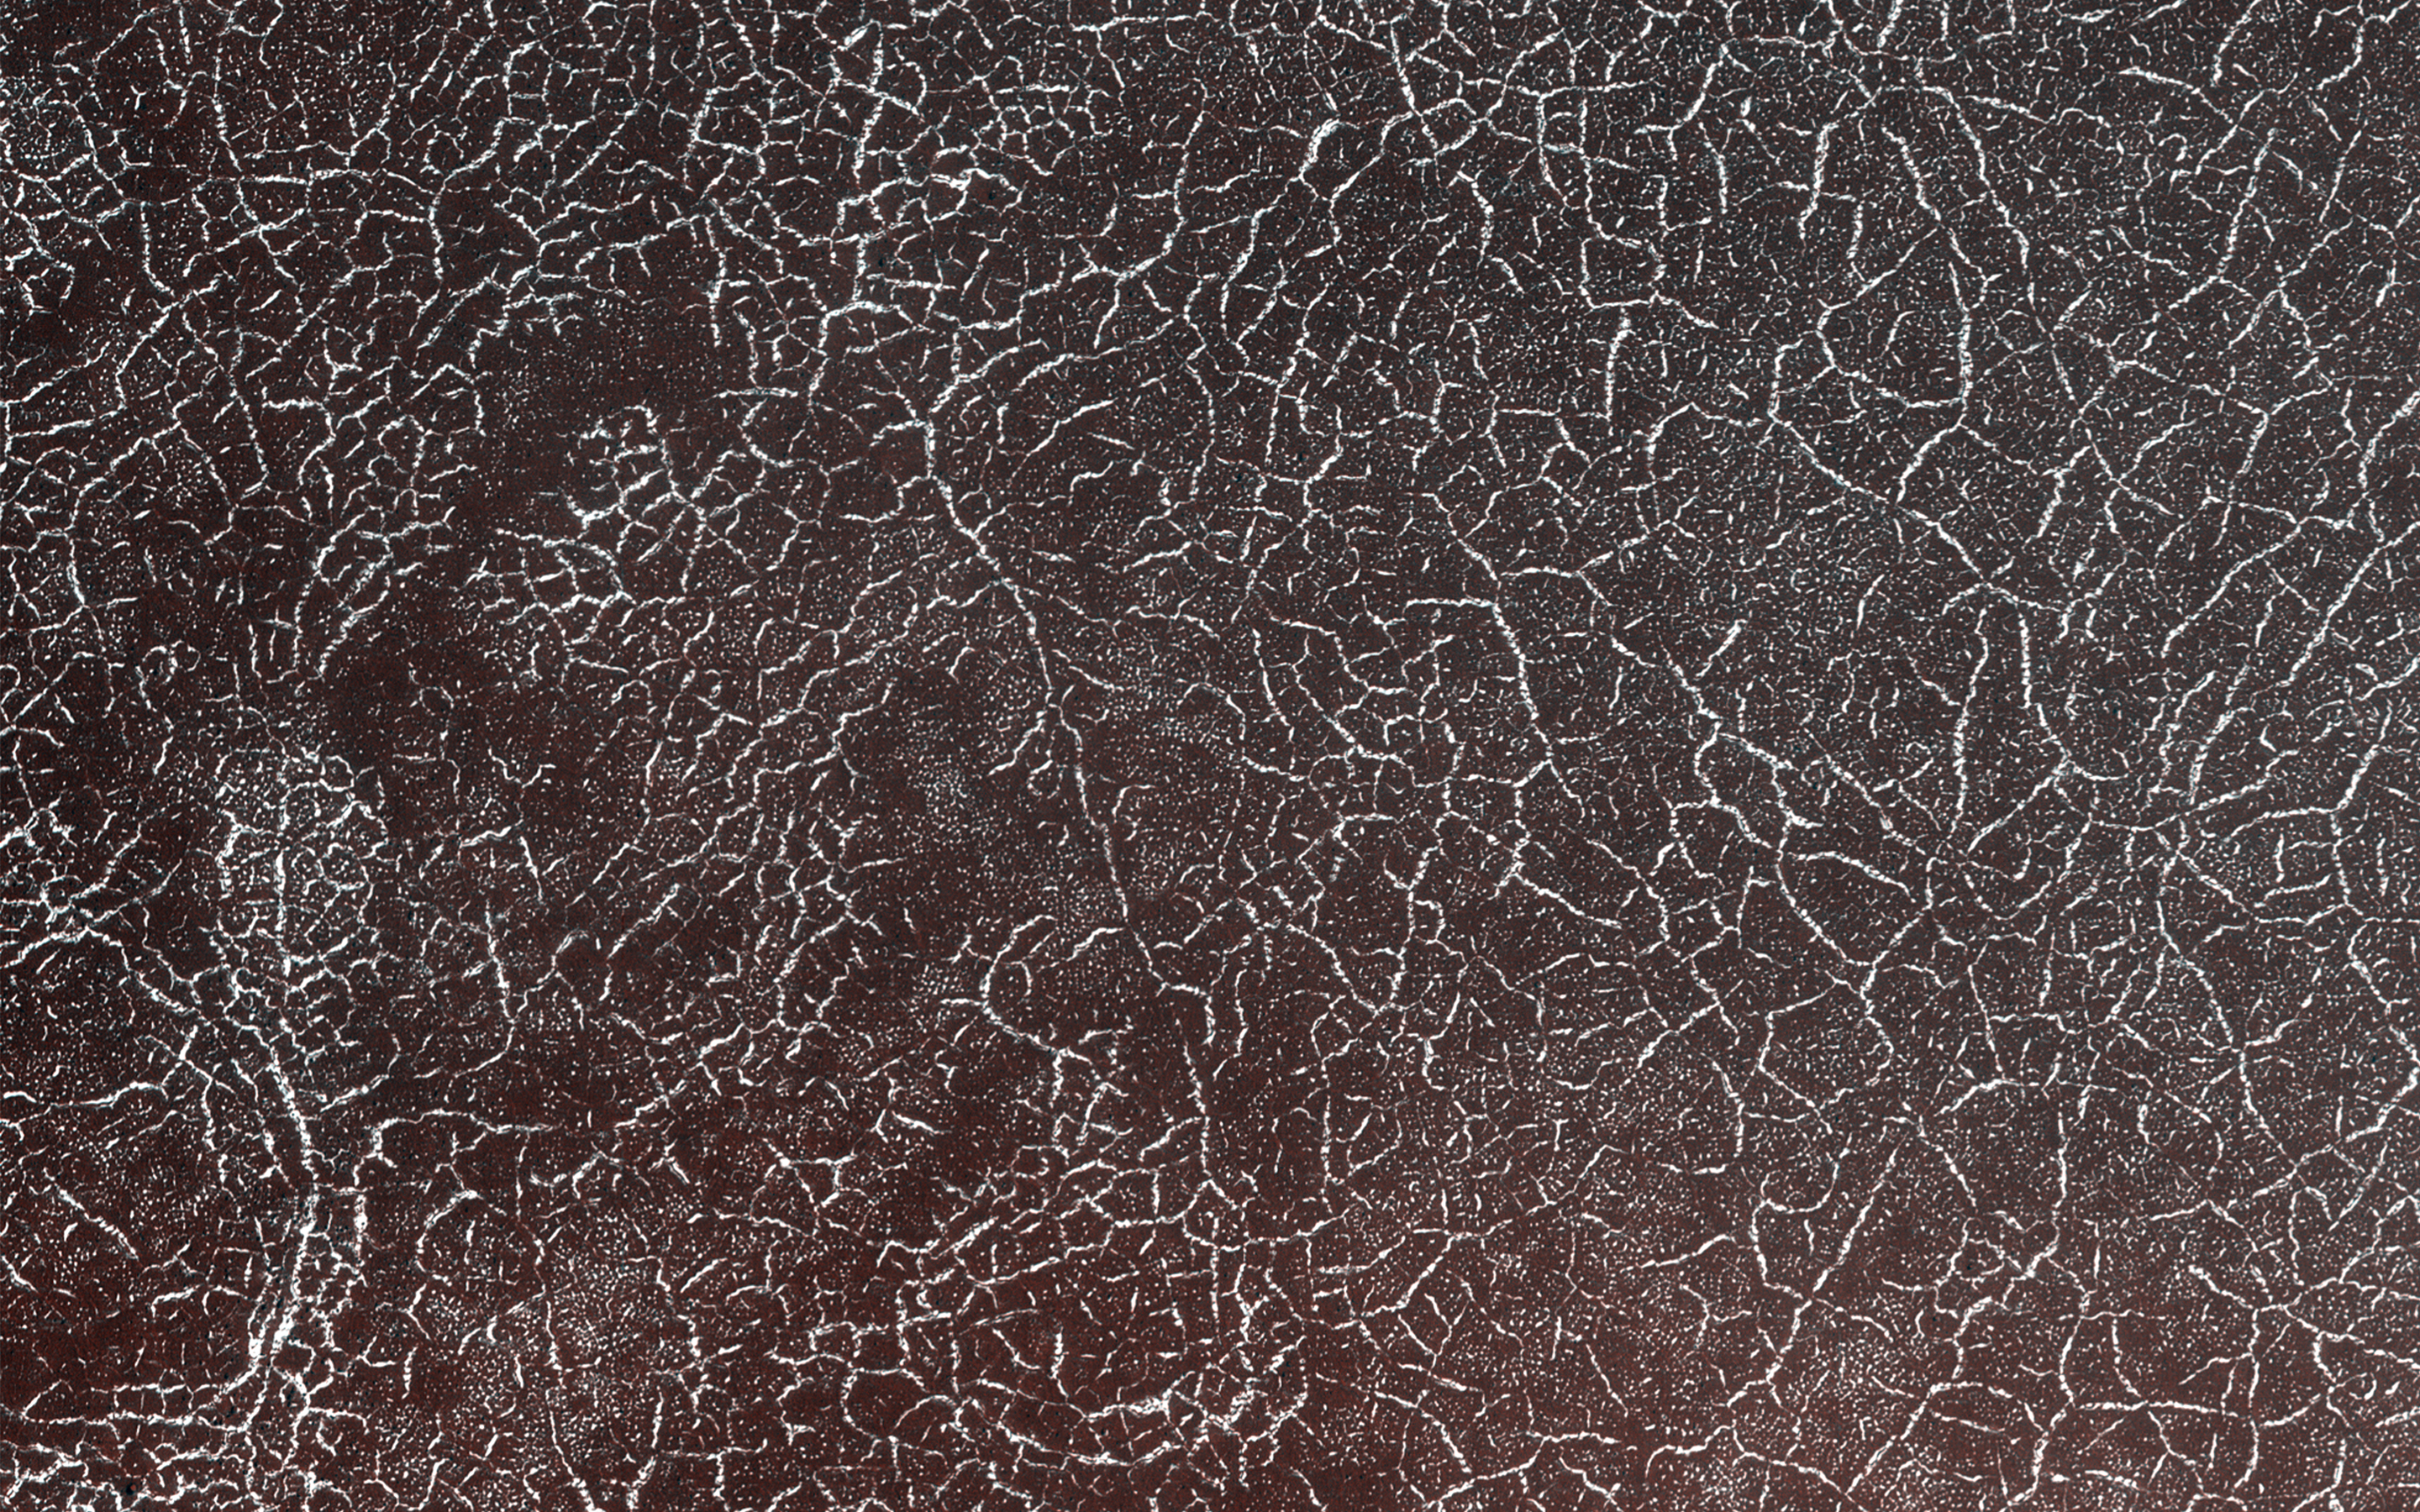

Polygonal Patterns Highlighted by Frost

It’s spring in the Northern Hemisphere of Mars (when this image was taken), and this area was recently completely covered by the seasonal frost cap. Here, we see polygonal patterns that are highlighted by carbon dioxide frost that has not entirely sublimed away.

These organized patterns are likely caused by differences in the soil (regolith) characteristics such as grain size, density, even grain-shape and orientation in the underlying landforms and geologic materials. Variations in these characteristics strongly influence the strength of the ice-rich permafrost. This gives a preferred orientation to the stress field that produces the polygonal patterns.

In this case, there appears to have been a meander in a fluvial channel in which sediments that differ from the native soil were deposited. The physical properties of these sediments probably change near the channel banks where flow rate drops off. Additionally, a high ice content might have resulted from a sediment-rich slurry flow that froze in place. Higher ice content will produce a weaker stress field and larger polygons, more so than just changes in grain size or orientation.

The map is projected here at a scale of 50 centimeters (19.7 inches) per pixel. (The original image scale is 62.8 centimeters [24.7 inches] per pixel [with 2 x 2 binning]; objects on the order of 188 centimeters [74.0 inches] across are resolved.) North is up.

The University of Arizona, in Tucson, operates HiRISE, which was built by Ball Aerospace & Technologies Corp., in Boulder, Colorado. NASA’s Jet Propulsion Laboratory, a division of Caltech in Pasadena, California, manages the Mars Reconnaissance Orbiter Project for NASA’s Science Mission Directorate, Washington.

Credit: NASA/JPL-Caltech/University of Arizona